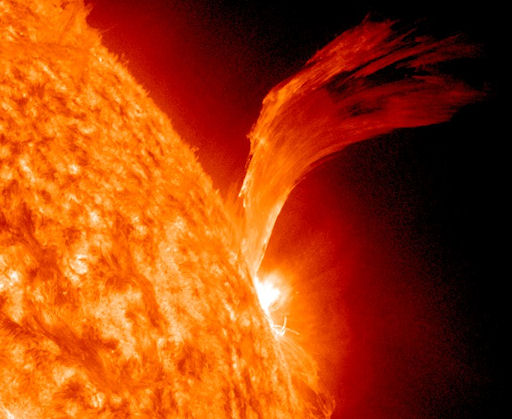

C3-class Solar Flare Erupts on Sept. 8, 2010 [Detail]

NASA image release Sept 9, 2010 Just as sunspot 1105 was turning away from Earth on Sept. 8, the active region erupted, producing a solar flare and a fantastic prominence. The eruption also hurled a bright coronal mass ejection into space. The eruption was not directed toward any planets. View the video here: www.flickr.com/photos/gsfc/4974878090 To see a full disk view go here: www.flickr.com/photos/gsfc/4975115754/ This is a snapshot of the prominence.

Credit: NASA/SDO